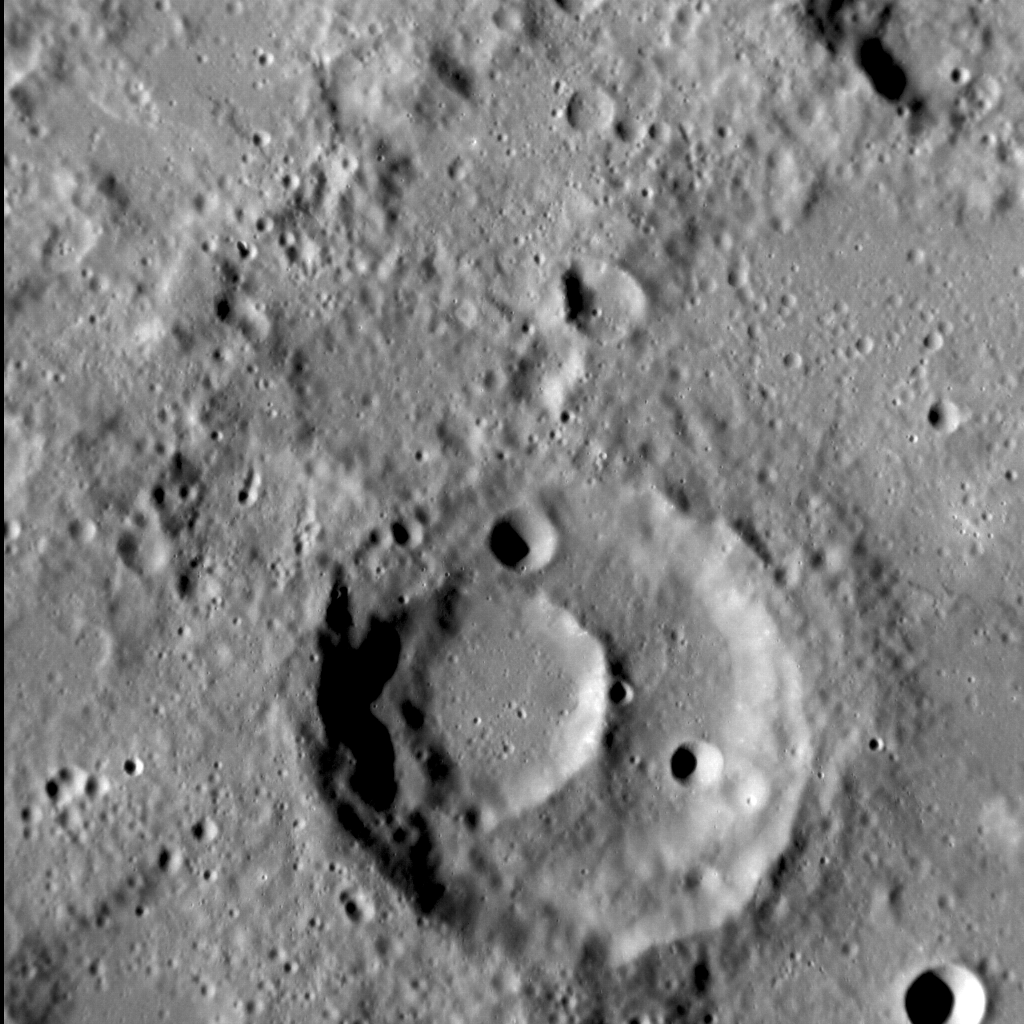

Double Whammy

The surface of Mercury is dominated by the record of impact craters and basins that is has accrued over billions of years, and so it is no surprise that, occasionally, one impact crater forms within another. In this scene, the smaller crater in the bottom center of the image, some 16 km (10 mi.) in diameter, is sited entirely within a larger crater, 40 km (25 mi.) across. As we have seen often before, the Law of Superposition allows us to determine the sequence in which these craters formed — the smaller one could not have survived the formation of the larger crater, and so formed second.

This image was acquired as a high-resolution targeted observation. Targeted observations are images of a small area on Mercury’s surface at resolutions much higher than the 200-meter/pixel morphology base map. It is not possible to cover all of Mercury’s surface at this high resolution, but typically several areas of high scientific interest are imaged in this mode each week.

Date acquired: November 11, 2013
Image Mission Elapsed Time (MET): 26454699
Image ID: 5174833
Instrument: Narrow Angle Camera (NAC) of the Mercury Dual Imaging System (MDIS)
Center Latitude: -26.32°
Center Longitude: 248.86° E
Resolution: 80 meters/pixel
Scale: The field of view in this image is about 90 km (56 mi.) across
Incidence Angle: 70.5°
Emission Angle: 4.4°
Phase Angle: 74.9°
North is to the top of the image.

The MESSENGER spacecraft is the first ever to orbit the planet Mercury, and the spacecraft’s seven scientific instruments and radio science investigation are unraveling the history and evolution of the Solar System’s innermost planet. MESSENGER acquired over 150,000 images and extensive other data sets. MESSENGER is capable of continuing orbital operations until early 2015.

For information regarding the use of images, see the MESSENGER image use policy.

Credit: NASA/Johns Hopkins University Applied Physics Laboratory/Carnegie Institution of Washington